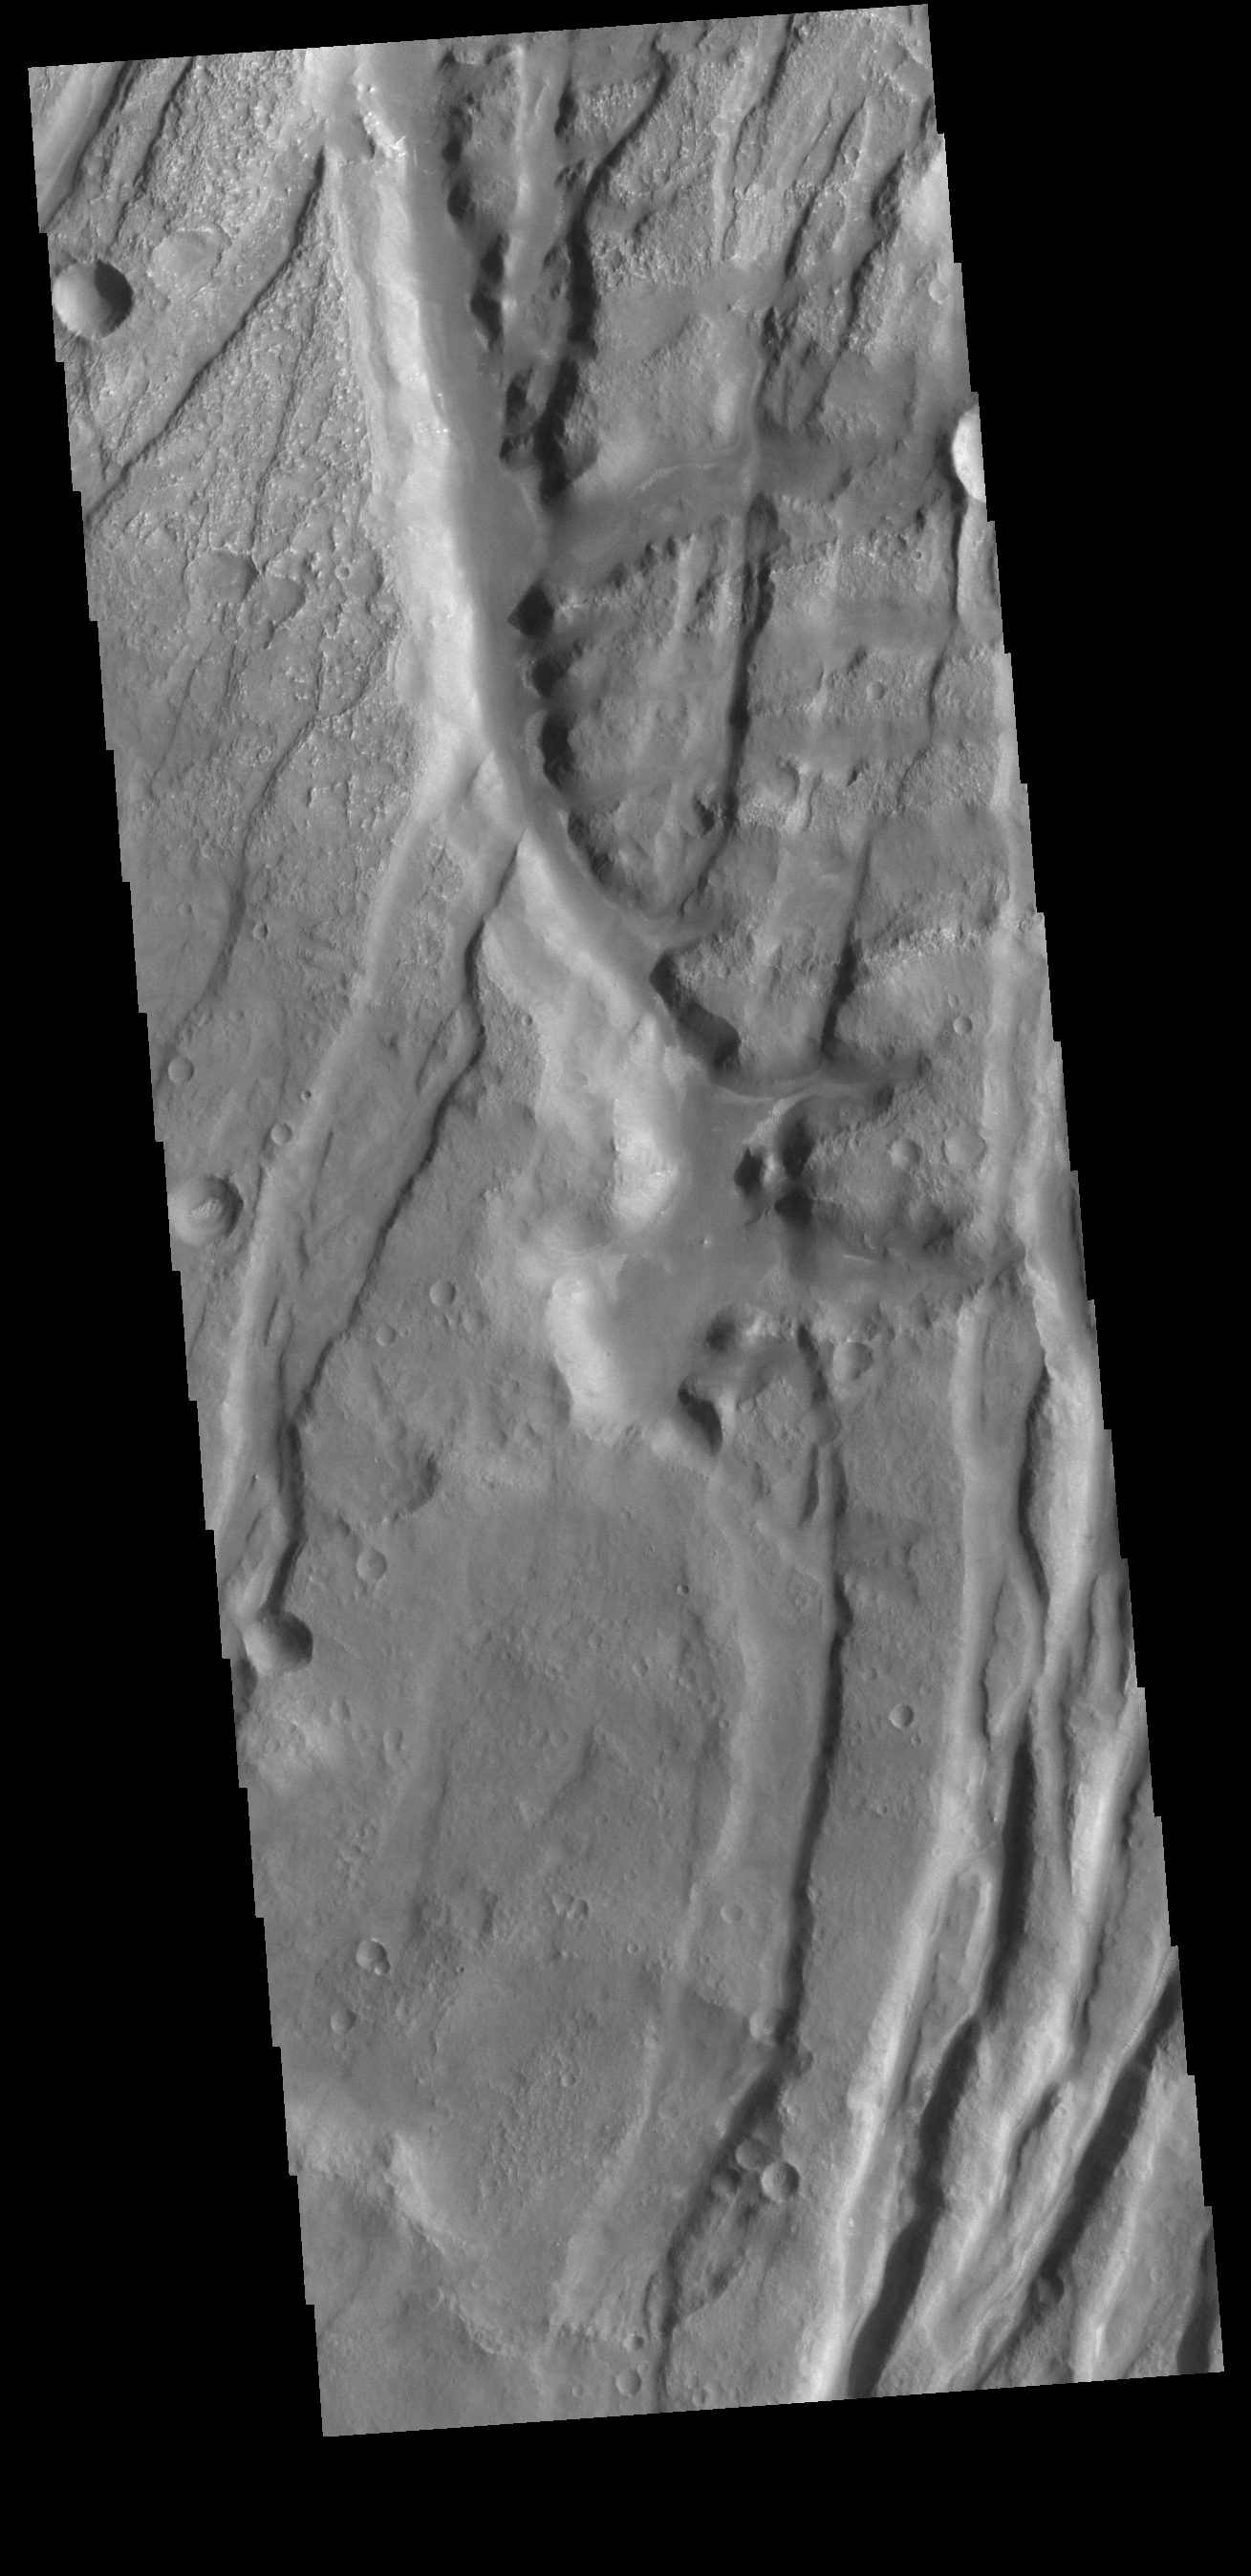

Claritas Fossae

Located between the lava plains of Daedalia Planum and Solis Planum, Claritas Fossae is a graben filled highland. Graben are formed by tectonic activity, where extensional forces stretch the surface allowing blocks of material to slide down between paired faults. These linear grabens are termed fossae. This region of Mars had very active tectonism and volcanism, resulting in the huge volcanos like Arsia Mons and deep chasmata of Valles Marineris. Claritas Fossae was formed prior to the large lava flows of the Tharsis region.

Credit: NASA/JPL-Caltech/ASU